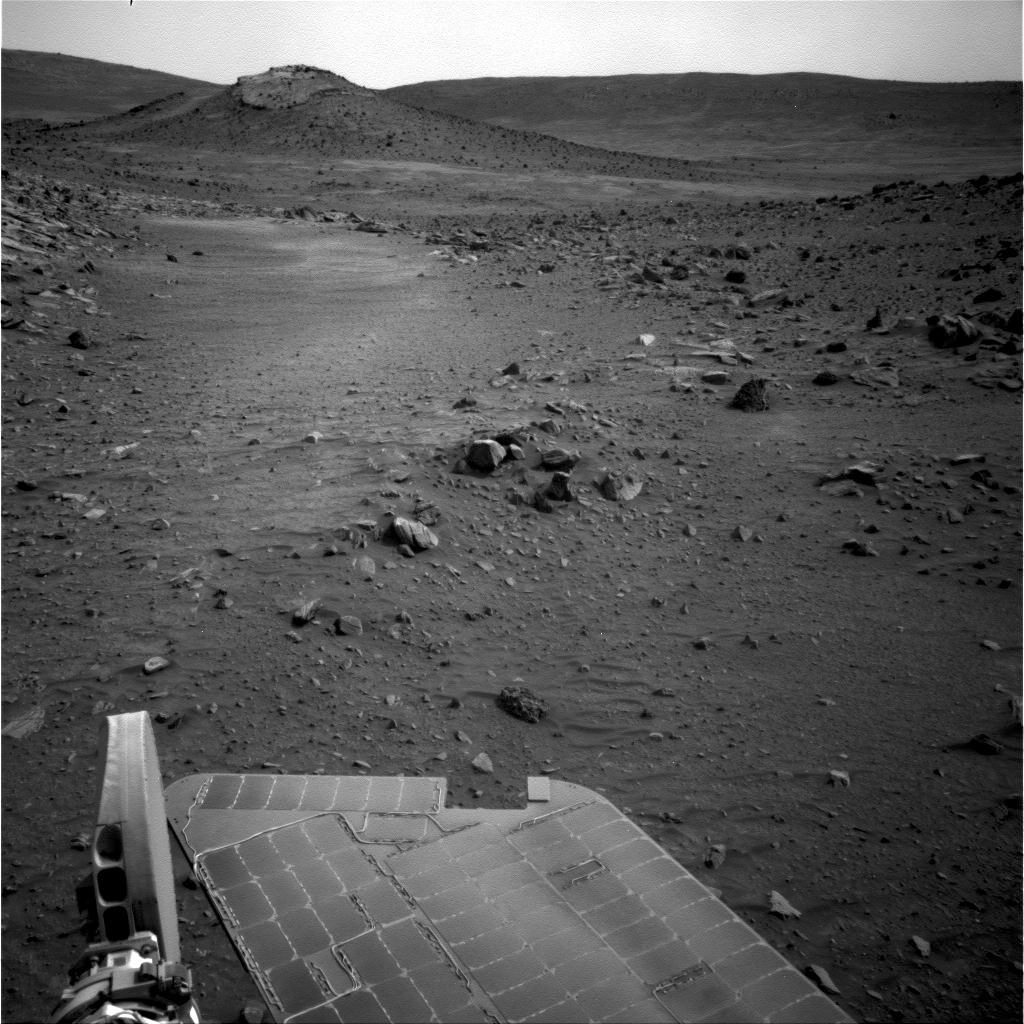

‘Von Braun’ Mound in Spirit’s Drive Direction

NASA’s Mars Exploration Rover Spirit used its navigation camera to capture this view of the terrain toward the southeast from the location Spirit reached on the 1,871st Martian day, or sol, of the rover’s mission on Mars (April 8, 2009).

The mound on the horizon in the upper left is informally called “Von Braun” and is one of the features that rover team has designated as a possible investigation site in future months. From the location where Spirit was when the image was taken, Von Braun is about 160 meters (525 feet) away.

Credit: NASA/JPL-Caltech